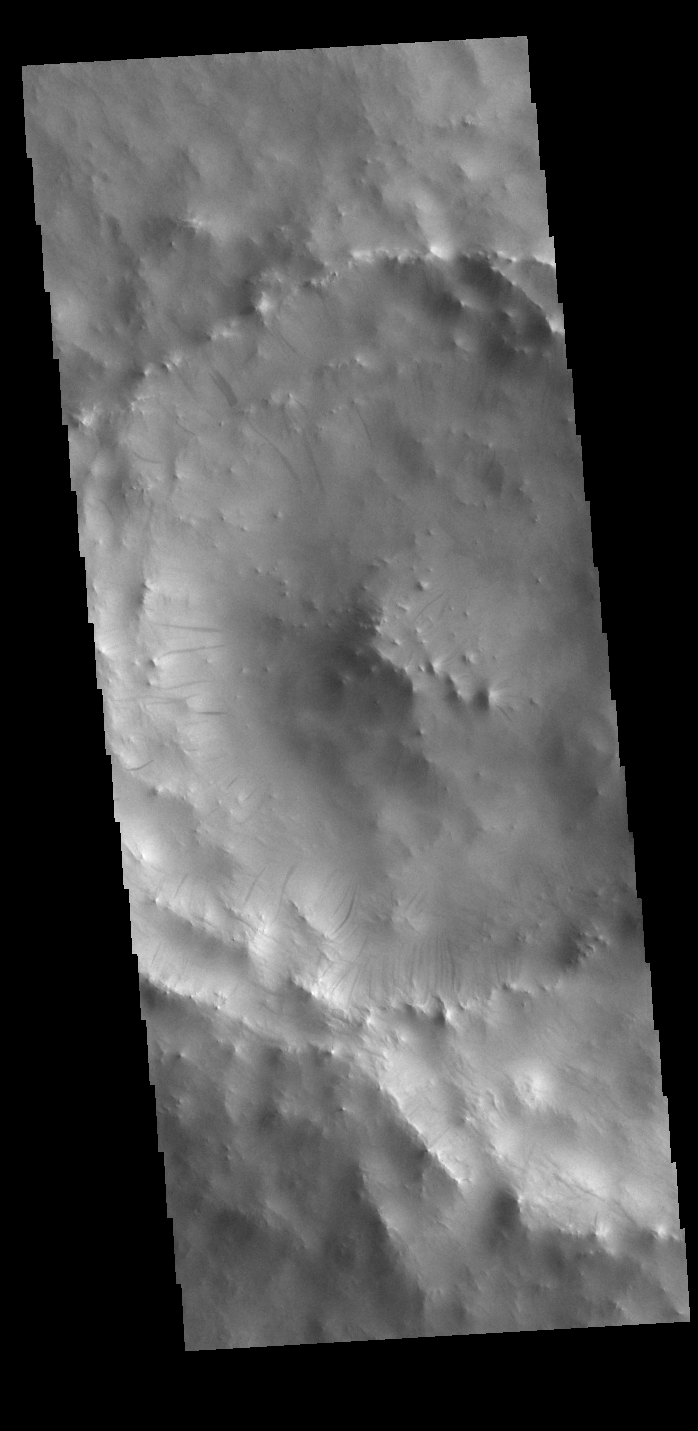

Dark Slope Streaks

Dark streaks mark the inner rim of this unnamed crater in Terra Sabaea. There are several suggested mechanisms to form these features. Two of the mechanisms are that the dusty surface has been altered to reveal darker rock beneath from motion of downward moving dust avalanches, or the surface is darkening by fluid or other surface staining.

Credit: NASA/JPL-Caltech/ASU